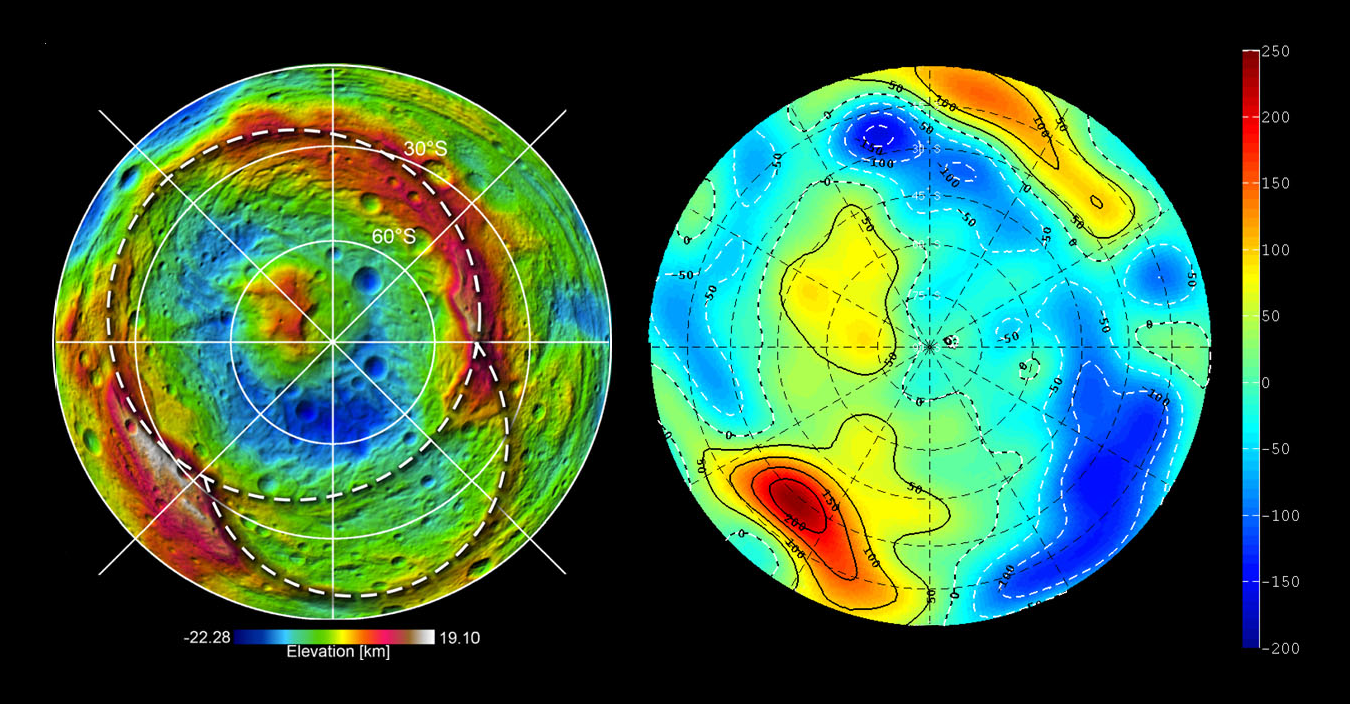

Shape and Gravity of Vesta’s South Pole

This set of images from NASA’s Dawn mission shows topography of the southern hemisphere of the giant asteroid Vesta and a map of Vesta’s gravity variations that have been adjusted to account for Vesta’s shape. The shaded relief map on the left shows the outlines of the two ancient basins, Rheasilvia and Veneneia. On the right is a map of the residual gravity field created by removing the gravity due to the hills and valleys within the crustal layer, revealing the signature of variations in density.

Red shows the strongest gravitational pull in this scheme, measured in milligal units, and dark blue shows the weakest. Milligals are a unit of acceleration due to gravity. The large central peak of the Rheasilvia basin, which appears as the yellow area just above and to the left of center, has a small positive residual gravity anomaly. This indicates the crust there is denser, coming from deeper within the body, or perhaps is less fractured. The gravity lows near the basin rim on the right, shown in dark blue, likely indicate rock that is lighter as a result of being pulverized by the two impacts.

The topography model is derived from framing camera images from Dawn’s high-altitude mapping orbit (420 miles or 680 kilometers above the surface) and the gravity data come from the low-altitude mapping orbit (130 miles or 210 kilometers above the surface).

The Dawn mission to Vesta and Ceres is managed by NASA’s Jet Propulsion Laboratory, a division of the California Institute of Technology in Pasadena, for NASA’s Science Mission Directorate, Washington. UCLA is responsible for overall Dawn mission science. The Dawn framing cameras were developed and built under the leadership of the Max Planck Institute for Solar System Research, Katlenburg-Lindau, Germany, with significant contributions by DLR German Aerospace Center, Institute of Planetary Research, Berlin, and in coordination with the Institute of Computer and Communication Network Engineering, Braunschweig. The framing camera project is funded by the Max Planck Society, DLR and NASA/JPL.

Credit: NASA/JPL-Caltech/UCLA/MPS/DLR/IDA